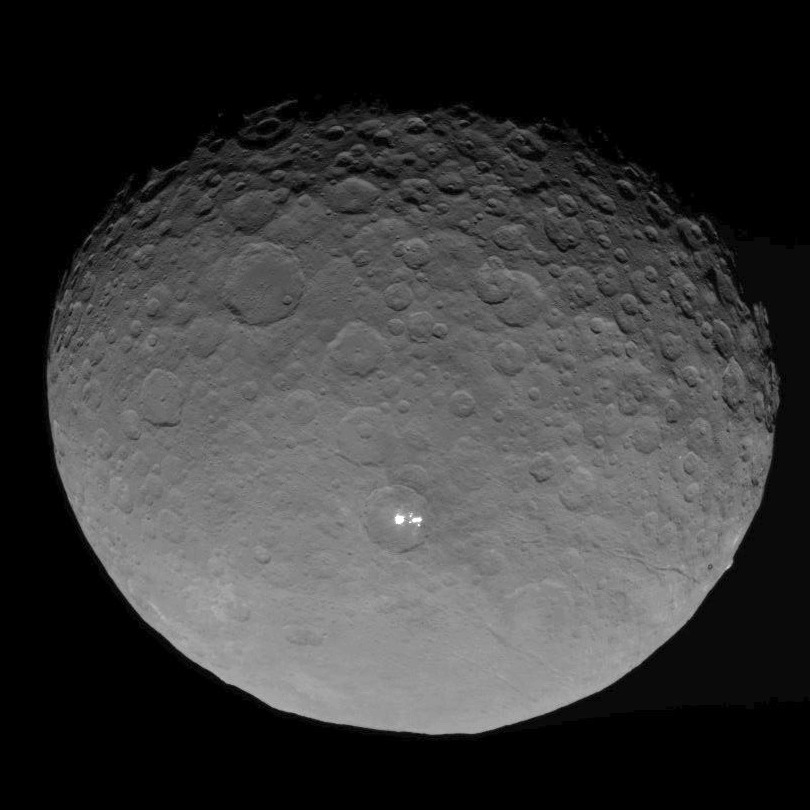

Dawn RC3 Image 12

This image of Ceres is part of a sequence taken by NASA’s Dawn spacecraft on May 4, 2015, from a distance of 8,400 miles (13,600 kilometers).

Dawn’s mission is managed by JPL for NASA’s Science Mission Directorate in Washington. Dawn is a project of the directorate’s Discovery Program, managed by NASA’s Marshall Space Flight Center in Huntsville, Alabama. UCLA is responsible for overall Dawn mission science. Orbital ATK, Inc., in Dulles, Virginia, designed and built the spacecraft. The German Aerospace Center, the Max Planck Institute for Solar System Research, the Italian Space Agency and the Italian National Astrophysical Institute are international partners on the mission team.

Credit: NASA/JPL-Caltech/UCLA/MPS/DLR/IDA